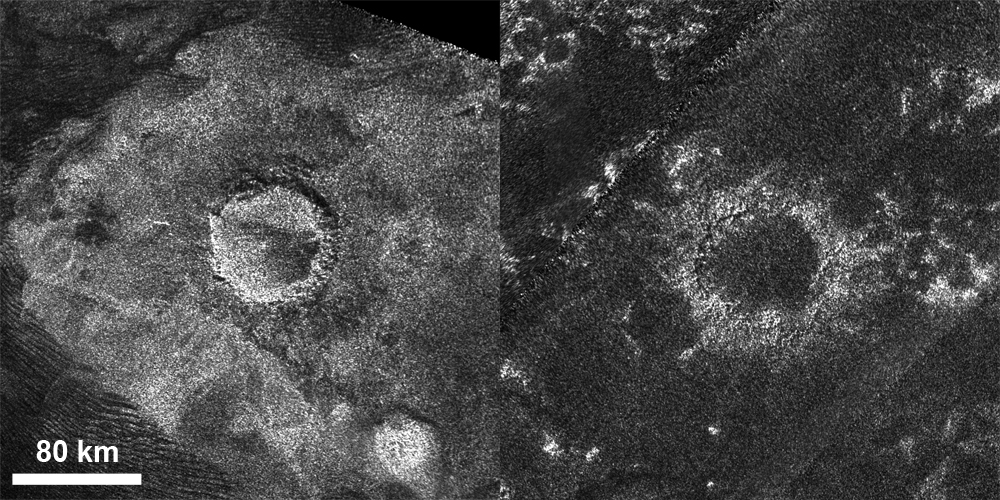

Titan Craters, the Old and the New

This set of images from the radar instrument on NASA’s Cassini spacecraft shows a relatively “fresh” crater called Sinlap (left) and an extremely degraded crater called Soi (right). Sinlap has a depth-to-diameter ratio close to what we see on Jupiter’s moon Ganymede. Soi has a shallow depth compared to similar craters on Ganymede. These craters are both about 50 miles (80 kilometers) in diameter.

The Sinlap image was taken by Cassini’s radar instrument on Feb. 15, 2005. The Soi image is a mosaic of two images from May 21, 2009 and July 22, 2006.

The Cassini-Huygens mission is a cooperative project of NASA, the European Space Agency and the Italian Space Agency. NASA’s Jet Propulsion Laboratory, a division of the California Institute of Technology in Pasadena, manages the mission for NASA’s Science Mission Directorate, Washington, D.C. The Cassini orbiter was designed, developed and assembled at JPL. The radar instrument was built by JPL and the Italian Space Agency, working with team members from the United States and several European countries.

Credit: NASA/JPL-Caltech/ASI/GSFC